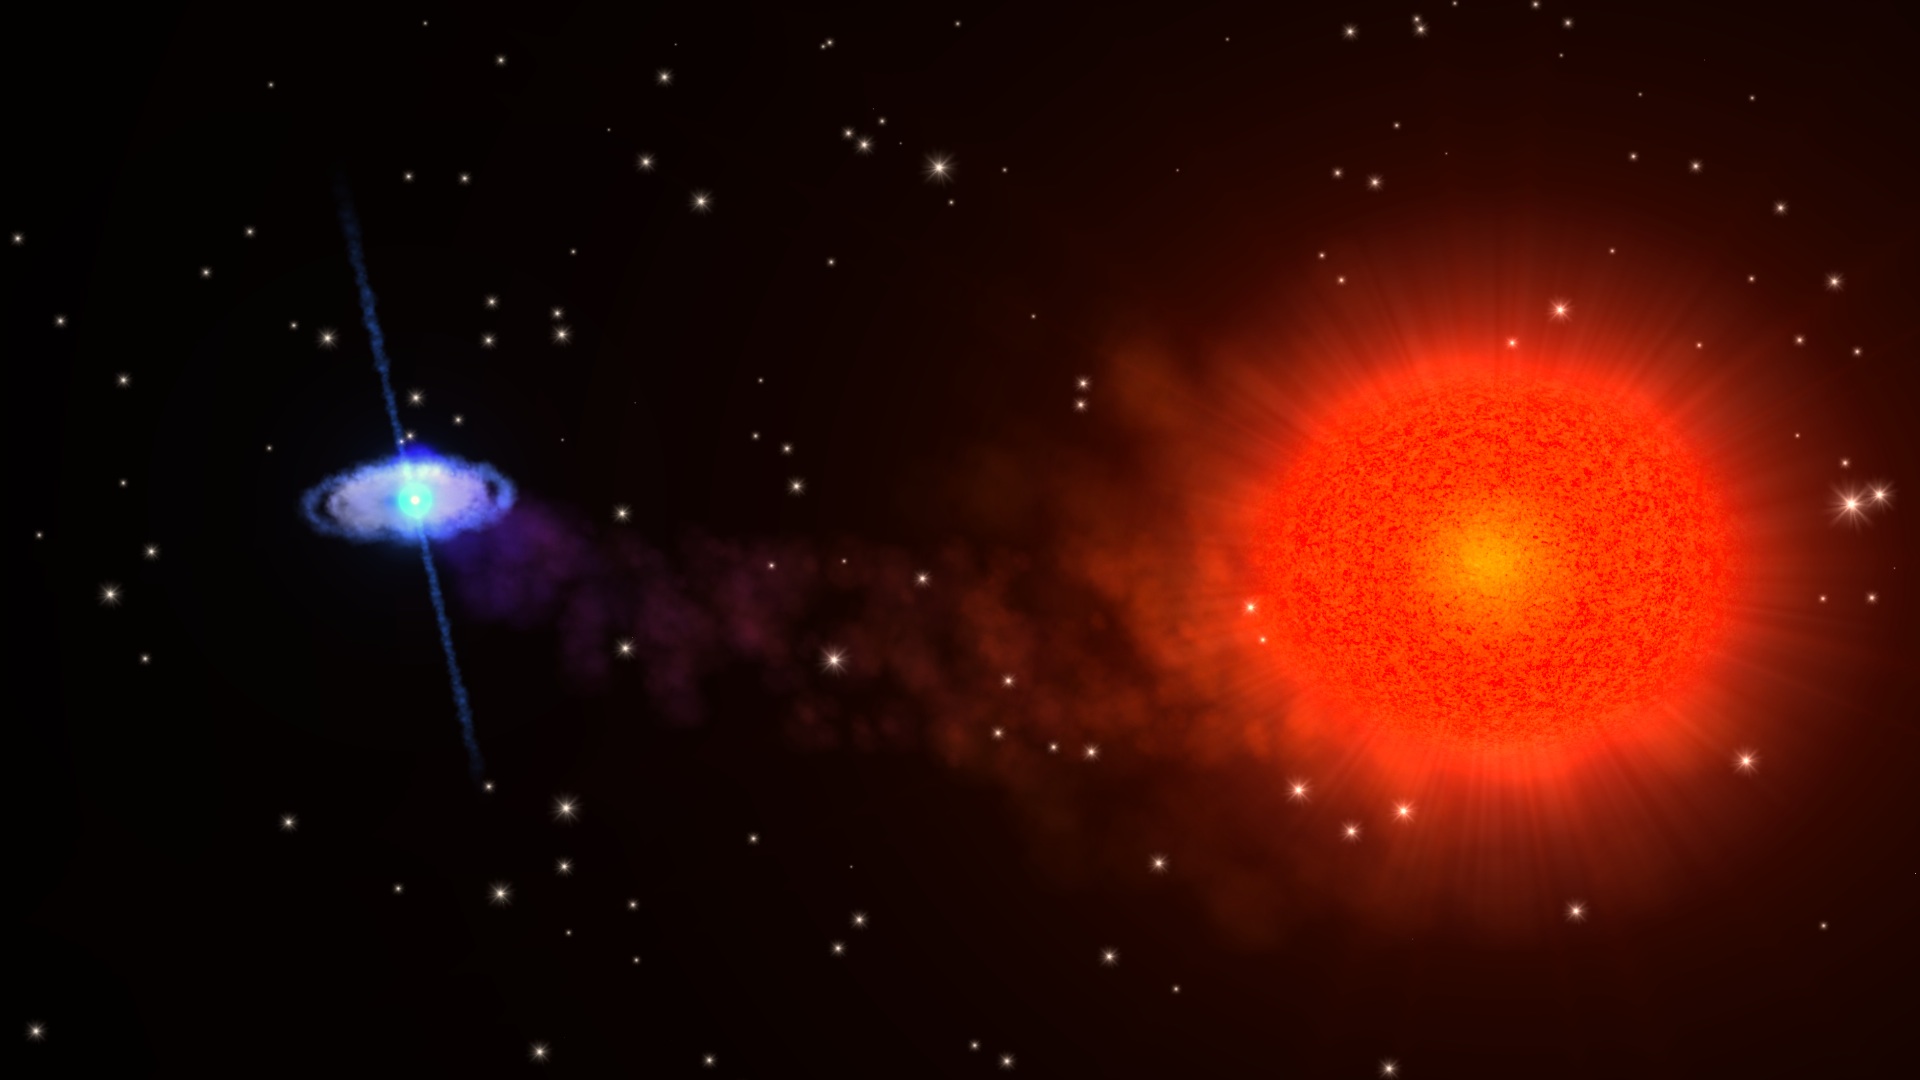

Eclipsing Pulsar Promises Clues to Crushed Matter

NASA image release August 17, 2010 Astronomers using NASA's Rossi X-ray Timing Explorer (RXTE) have found the first fast X-ray pulsar to be eclipsed by its companion star. Further studies of this unique stellar system will shed light on some of the most compressed matter in the universe and test a key prediction of Einstein's relativity theory. Known as Swift J1749.4-2807 -- J1749 for short -- the system erupted with an X-ray outburst on April 10. During the event, RXTE observed three eclipses, detected X-ray pulses that identified the neutron star as a pulsar, and even recorded pulse variations that indicated the neutron star's orbital motion.

Credit: NASA/GSFC